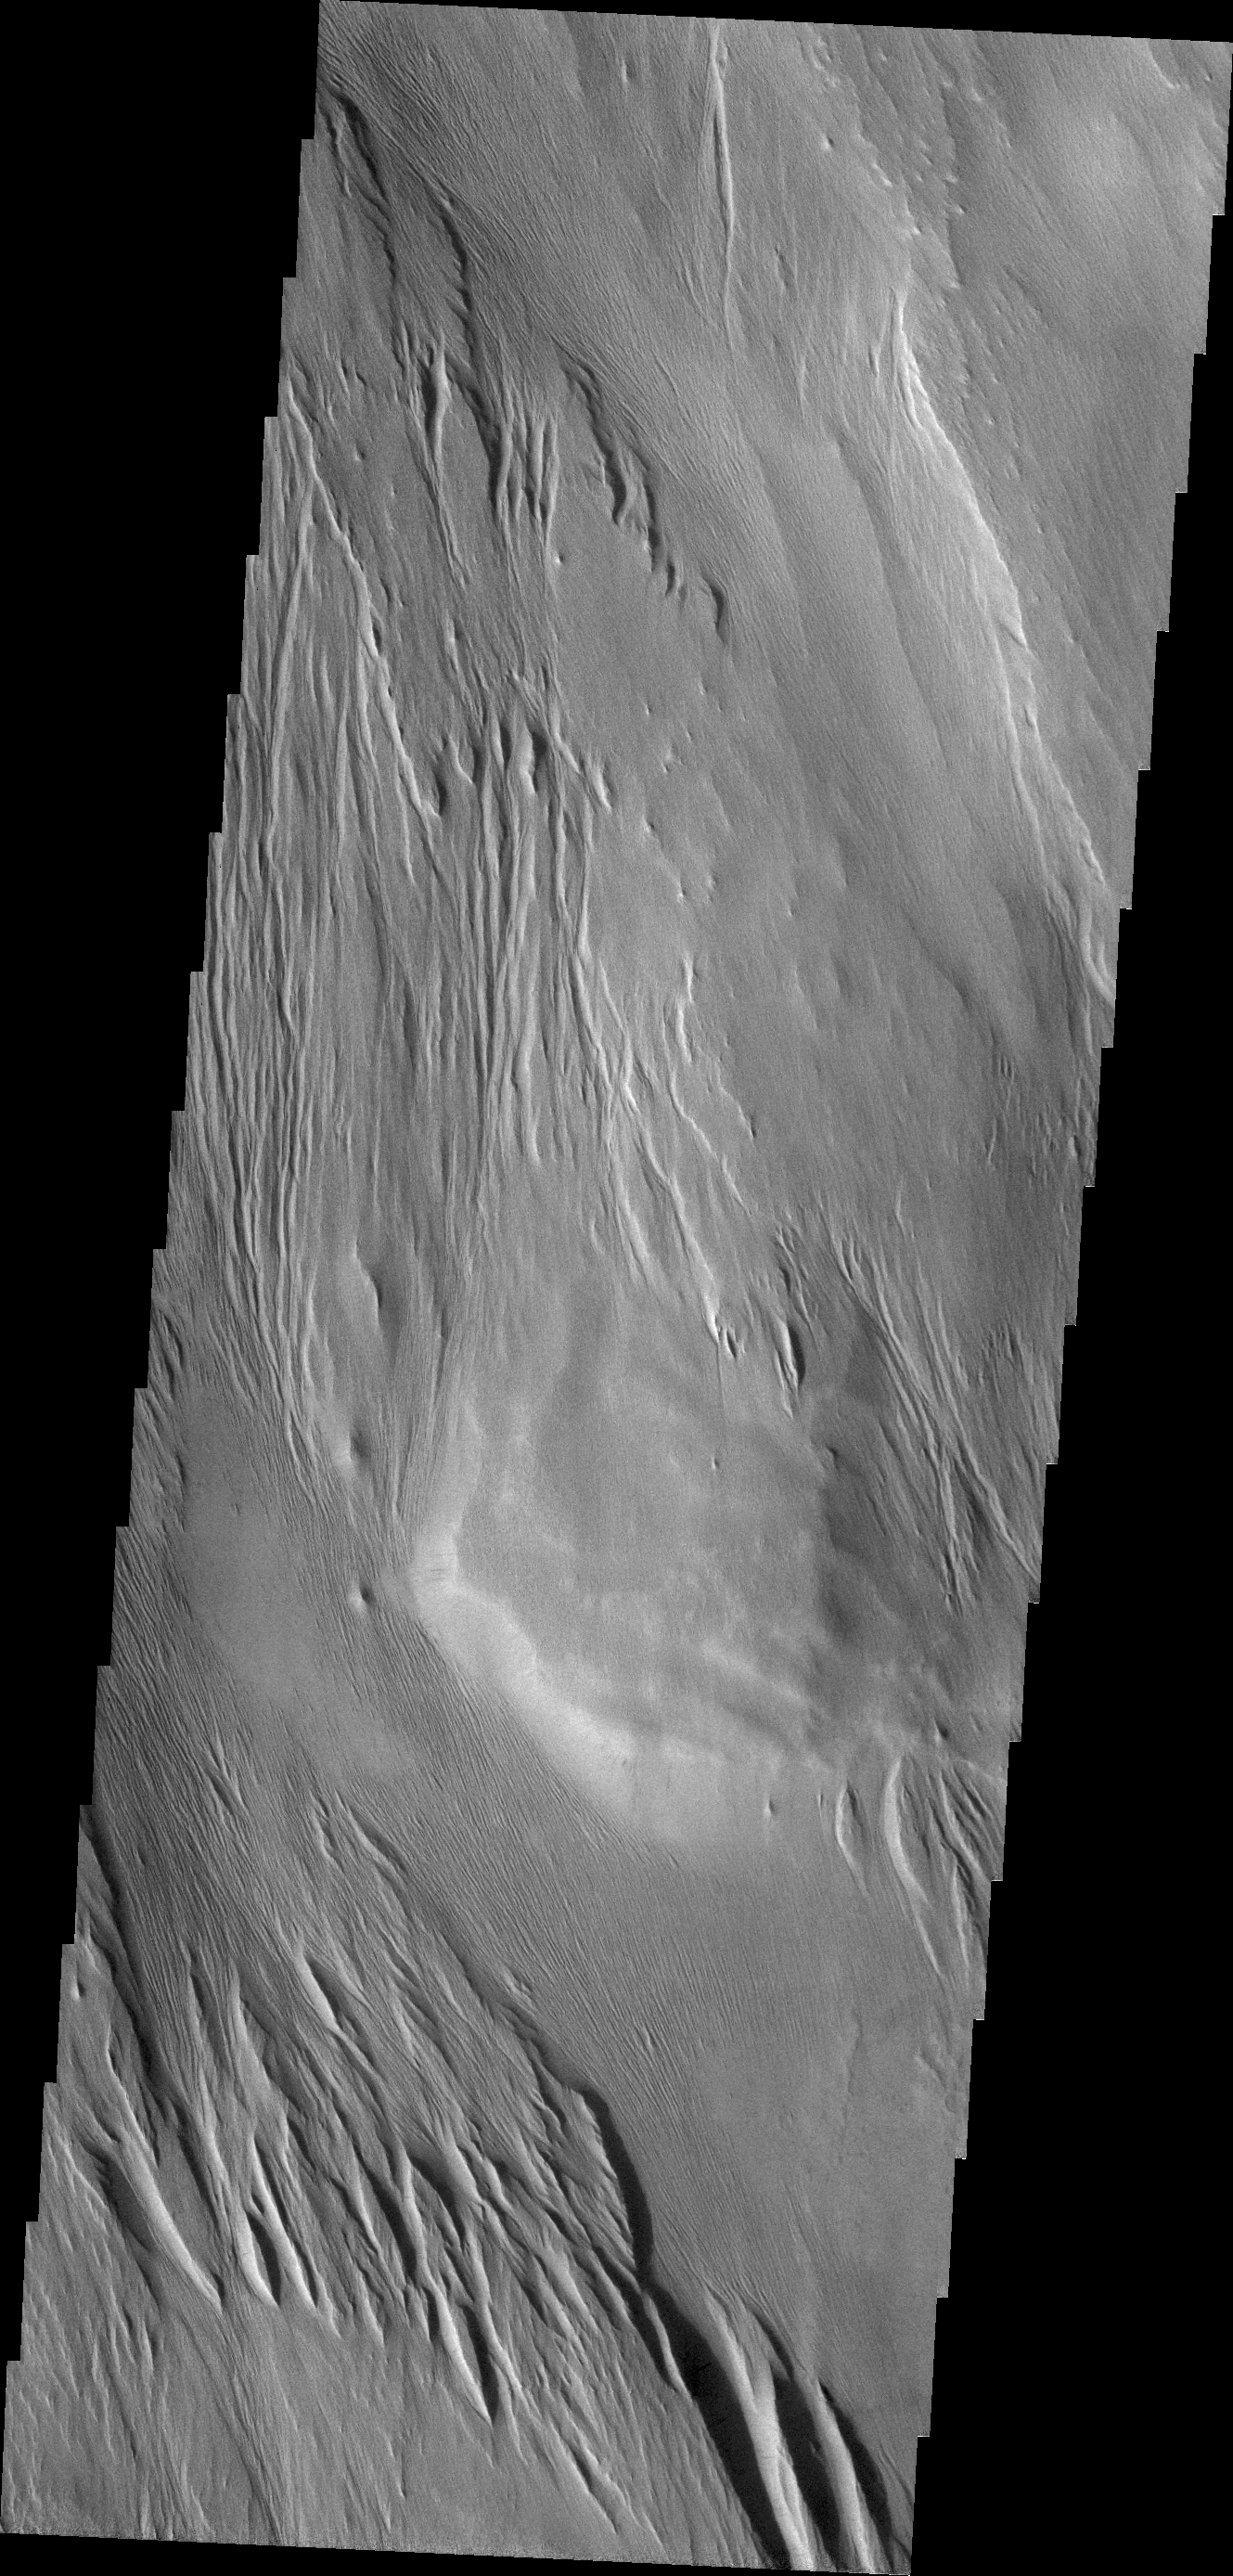

Wind Erosion

Centuries of wind action have sculpted the surface materials shown this VIS image.

Credit: NASA/JPL/ASU